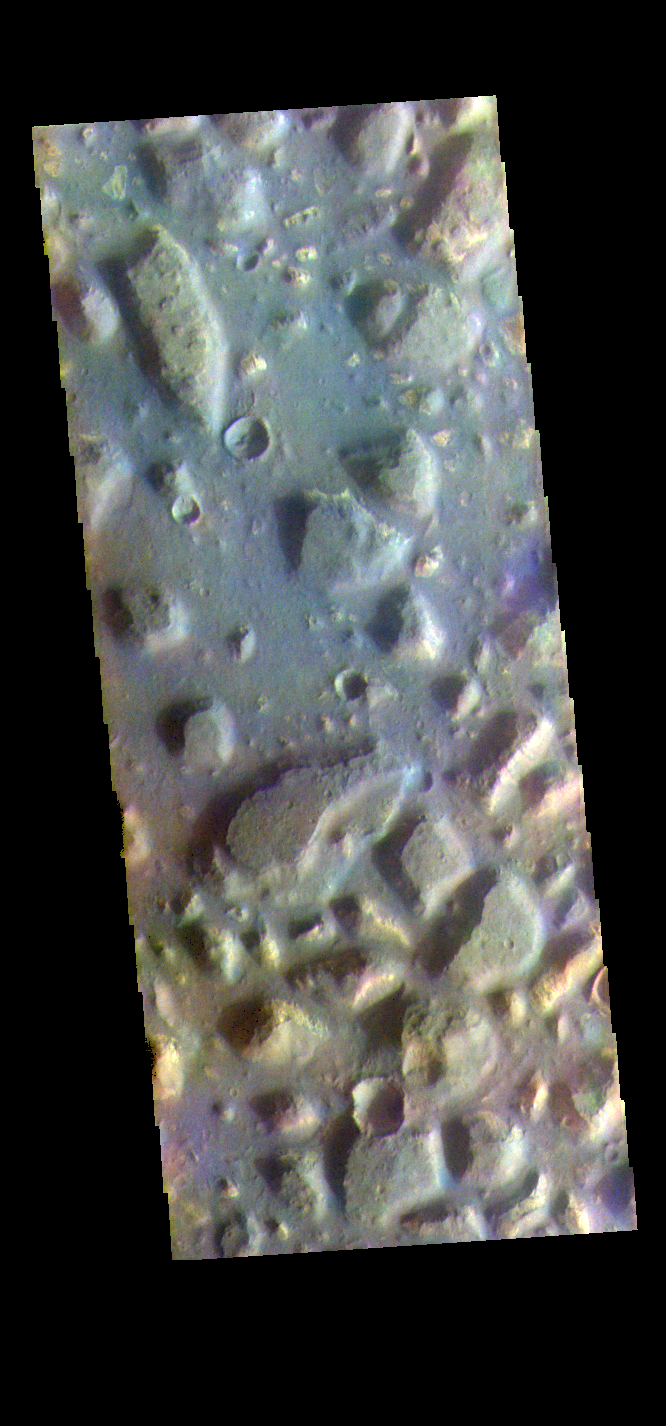

Ariadnes Colles – False Color

The THEMIS VIS camera contains 5 filters. The data from different filters can be combined in multiple ways to create a false color image. These false color images may reveal subtle variations of the surface not easily identified in a single band image. Today’s false color image shows part of Ariadnes Colles. The term colles means hills or knobs. In this false color combination the hills stand out against the darker surrounding plains. This difference is due to the amount of dust covering the hills versus the plains.

Credit: NASA/JPL-Caltech/ASU